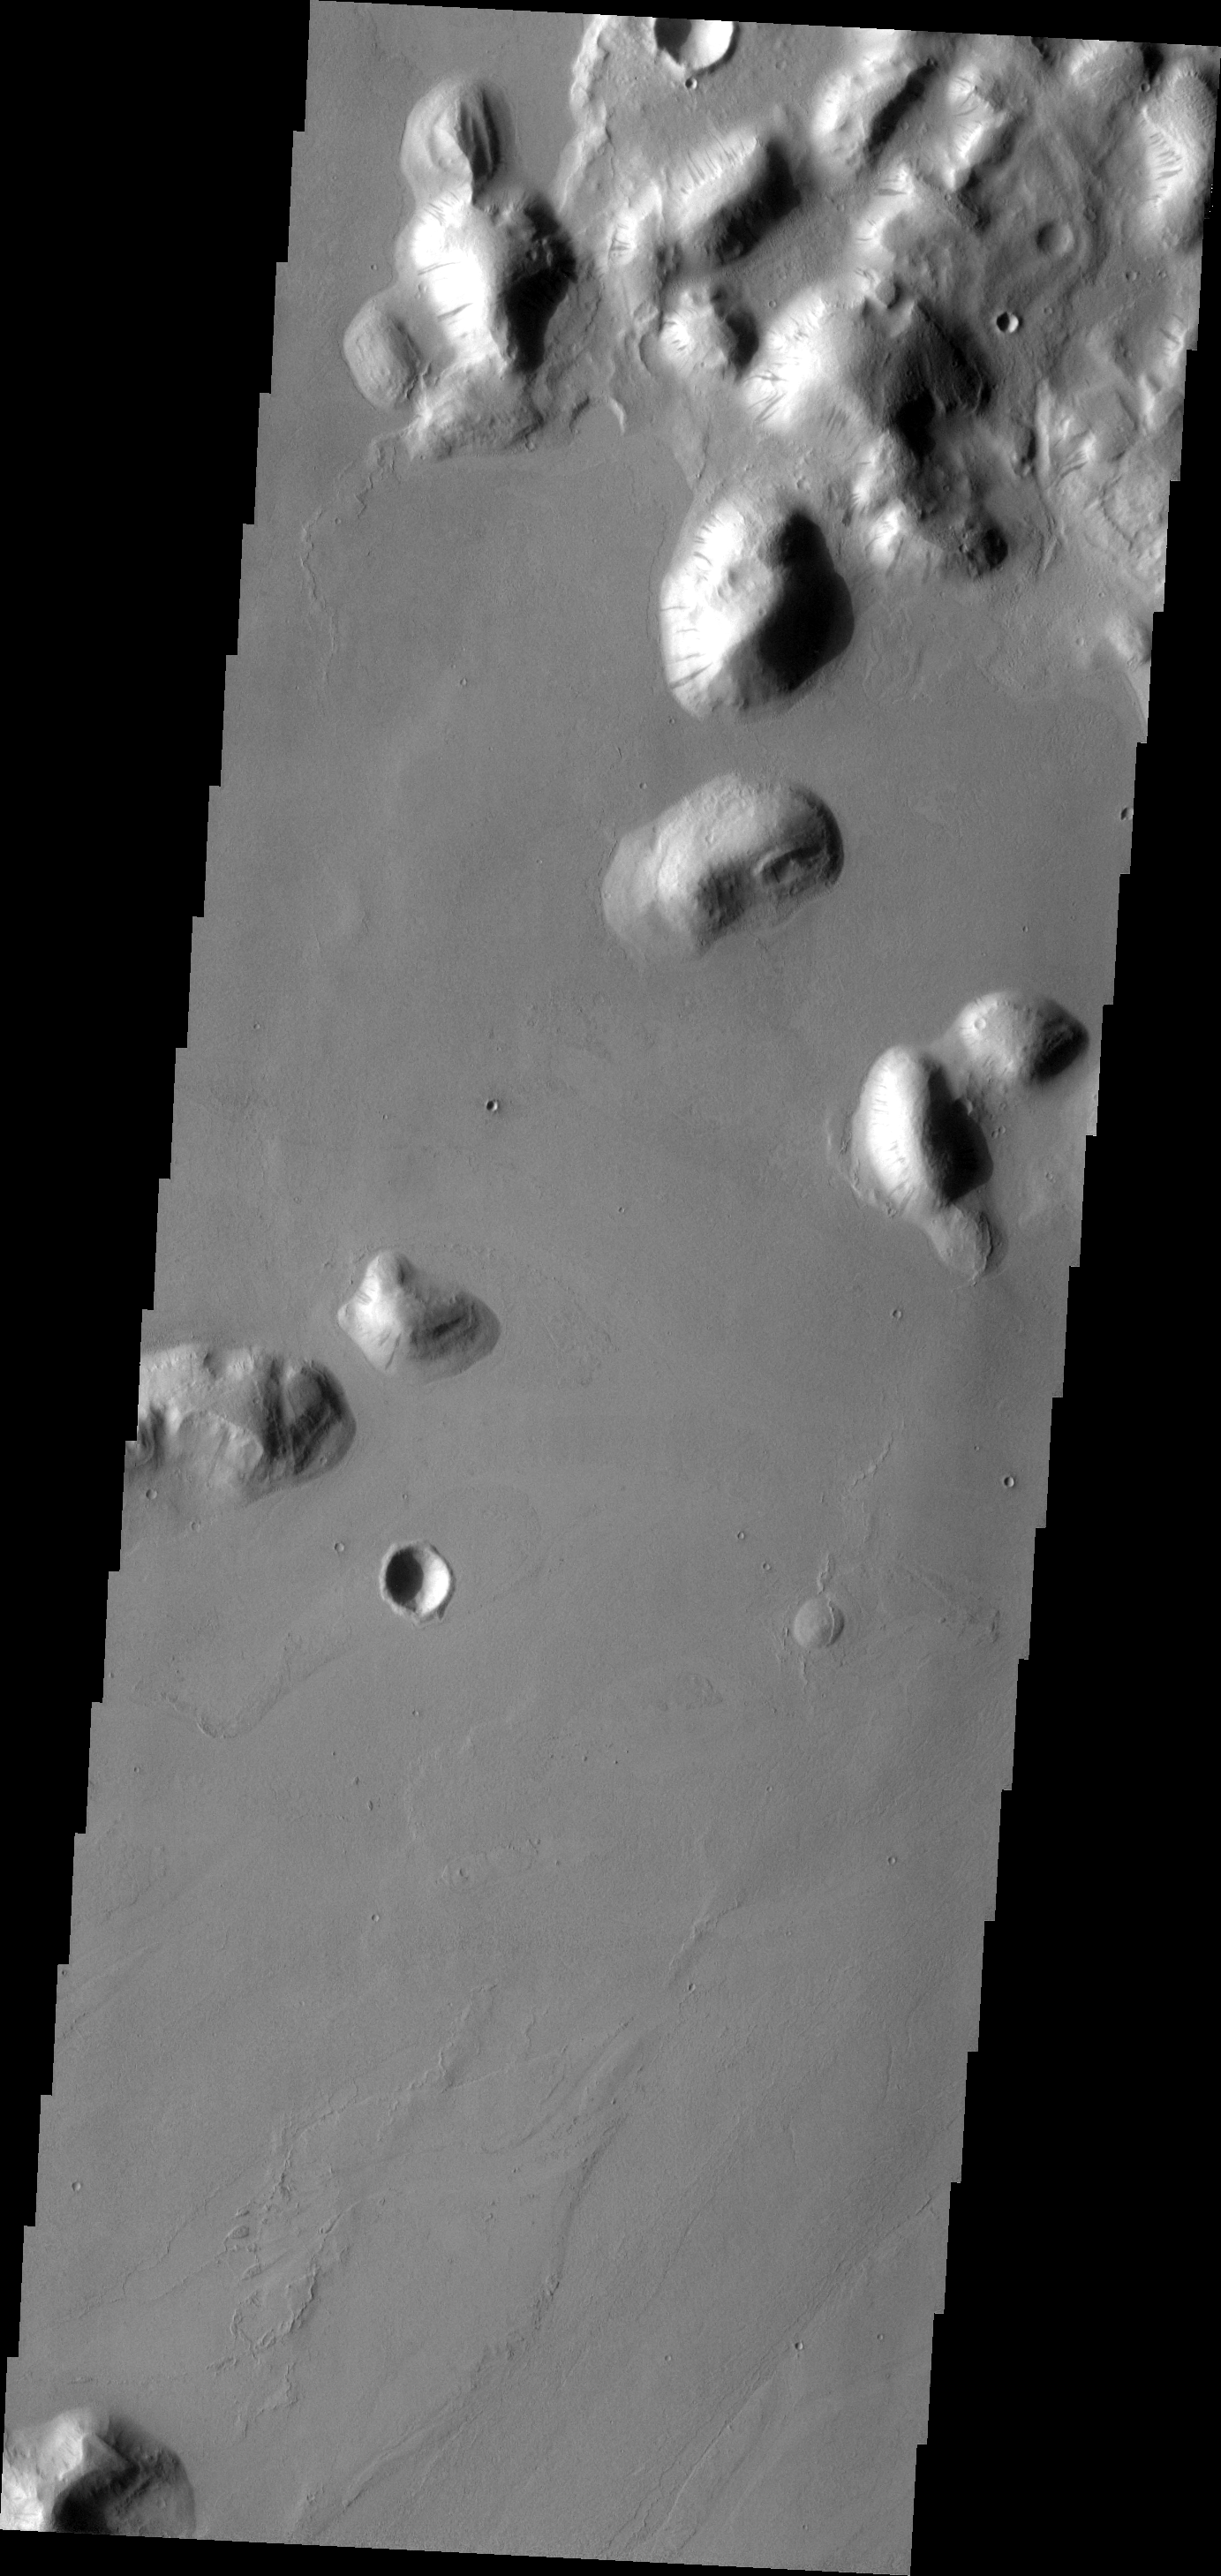

Tartarus Colles

Most of the hills that make up Tartarus Colles have dark slope streaks. The hills in this image are within Marte Vallis, a large volcanic flow.

Image information: VIS instrument. Latitude 22.8N, Longitude 185.4E. 19 meter/pixel resolution.

Please see the THEMIS Data Citation Note for details on crediting THEMIS images.

Note: this THEMIS visual image has not been radiometrically nor geometrically calibrated for this preliminary release. An empirical correction has been performed to remove instrumental effects. A linear shift has been applied in the cross-track and down-track direction to approximate spacecraft and planetary motion. Fully calibrated and geometrically projected images will be released through the Planetary Data System in accordance with Project policies at a later time.

NASA’s Jet Propulsion Laboratory manages the 2001 Mars Odyssey mission for NASA’s Office of Space Science, Washington, D.C. The Thermal Emission Imaging System (THEMIS) was developed by Arizona State University, Tempe, in collaboration with Raytheon Santa Barbara Remote Sensing. The THEMIS investigation is led by Dr. Philip Christensen at Arizona State University. Lockheed Martin Astronautics, Denver, is the prime contractor for the Odyssey project, and developed and built the orbiter. Mission operations are conducted jointly from Lockheed Martin and from JPL, a division of the California Institute of Technology in Pasadena.

Credit: NASA/JPL/ASU